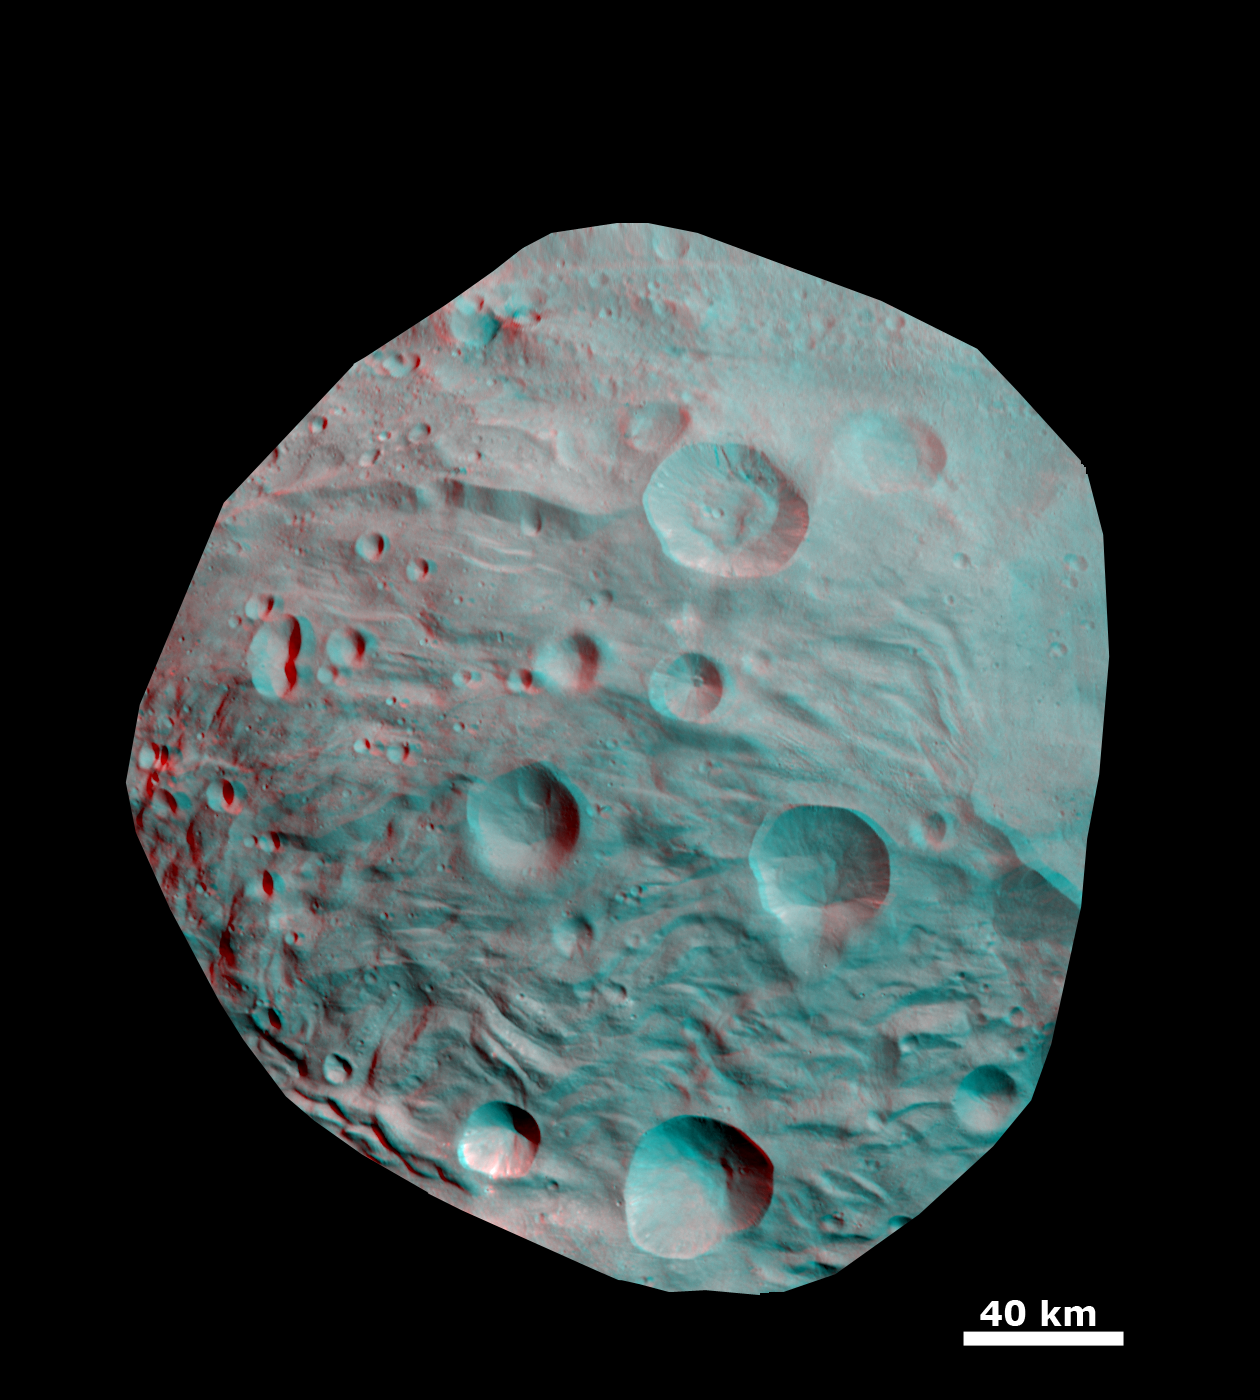

Anaglyph of Craters in the South Polar Region

This 3-D image shows the topography of craters and grooves of Vesta’s south polar region obtained by the framing camera instrument aboard NASA’s Dawn spacecraft on Aug. 23 and 28, 2011. The image has a resolution of about 260 meters per pixel. Use red-green (or red-blue) glasses to view in 3-D (left eye: red; right eye: green [or blue]).

Credit: NASA/JPL-Caltech/UCLA/MPS/DLR/IDA